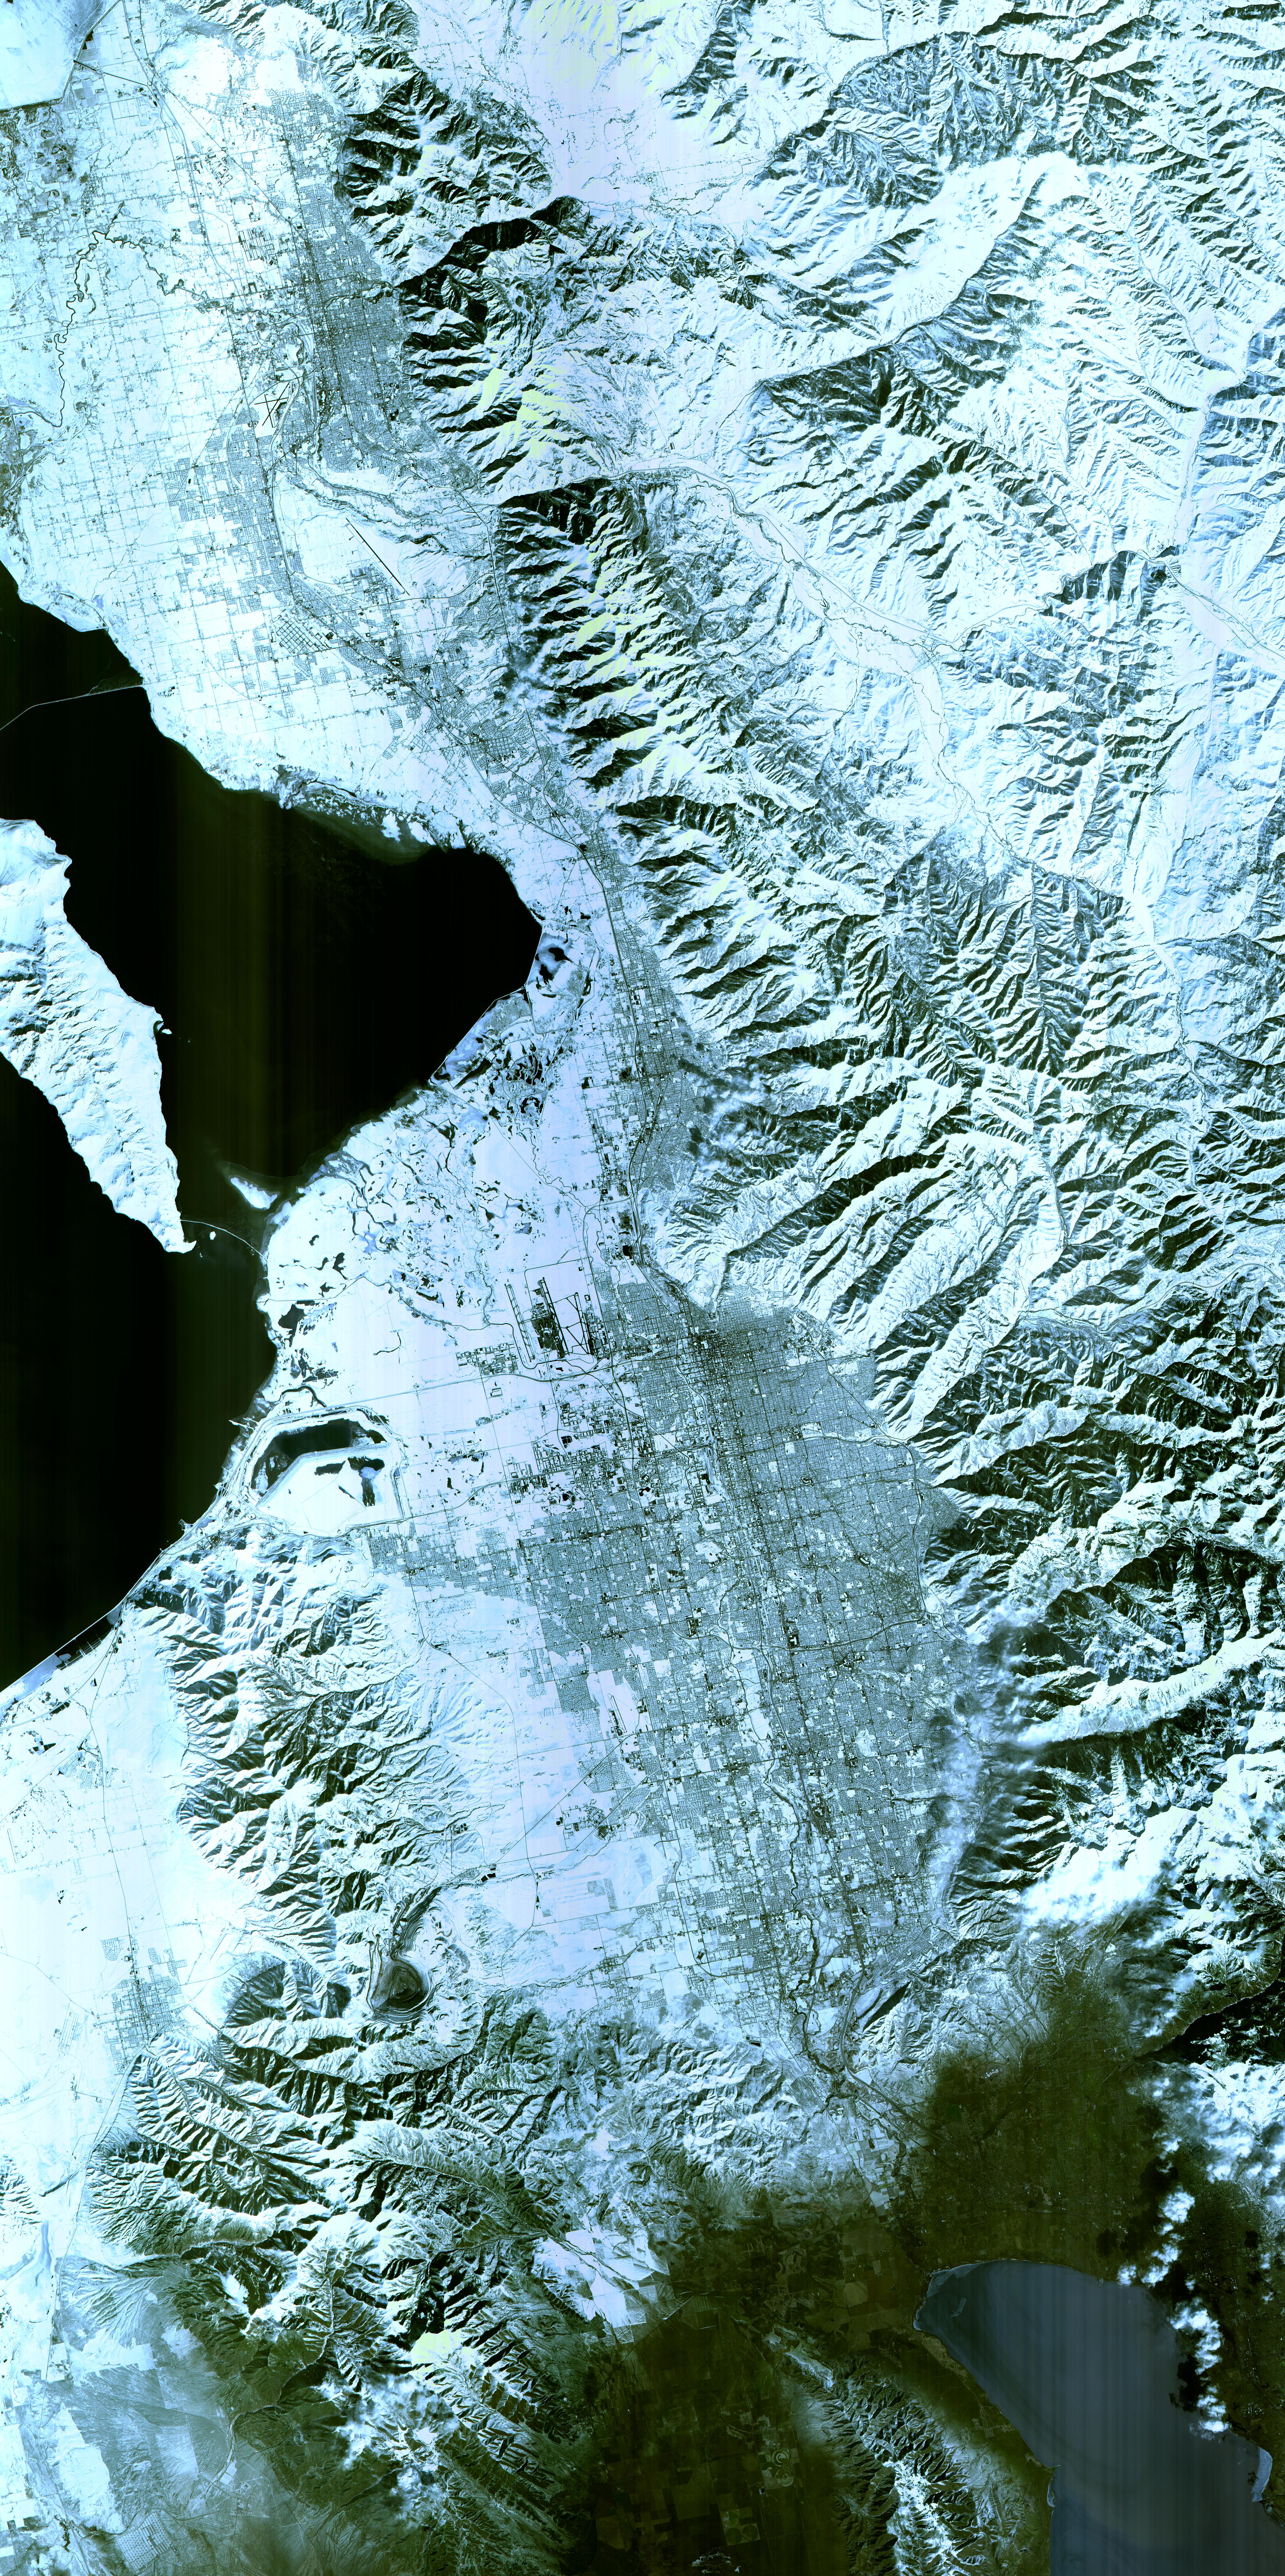

Salt Lake City, Utah 2002

Salt Lake City, Utah, Winter 2001 The 2002 Winter Olympics are hosted by Salt Lake City at several venues within the city, in nearby cities, and within the adjacent Wasatch Mountains. This simulated natural color image presents a snowy, winter view of north central Utah that includes all of the Olympic sites. The image extends from Ogden in the north, to Provo in the south; and includes the snow-capped Wasatch Mountains and the eastern part of the Great Salt Lake. This image was acquired on February 8, 2001 by the Advanced Spaceborne Thermal Emission and Reflection Radiometer (ASTER) on NASA's Terra satellite. With its 14 spectral bands from the visible to the thermal infrared wavelength region, and its high spatial resolution of 15 to 90 meters (about 50 to 300 feet), ASTER will image Earth for the next 6 years to map and monitor the changing surface of our planet. ASTER is one of five Earth-observing instruments launched December 18,1999, on NASA's Terra satellite. The instrument was built by Japan's Ministry of Economy, Trade and Industry. A joint U.S./Japan science team is responsible for validation and calibration of the instrument and the data products. Dr. Anne Kahle at NASA's Jet Propulsion Laboratory, Pasadena, California, is the U.S. Science team leader; Bjorn Eng of JPL is the project manager. ASTER is the only high resolution imaging sensor on Terra. The Terra mission is part of NASA's Earth Science Enterprise, along-term research and technology program designed to examine Earth's land, oceans, atmosphere, ice and life as a total integrated system. The broad spectral coverage and high spectral resolution of ASTER will provide scientists in numerous disciplines with critical information for surface mapping, and monitoring dynamic conditions and temporal change. Example applications are: monitoring glacial advances and retreats; monitoring potentially active volcanoes; identifying crop stress; determining cloud morphology and physical properties; wetlands evaluation; thermal pollution monitoring; coral reef degradation; surface temperature mapping of soils and geology; and measuring surface heat balance.

Credit: NASA/GSFC/METI/ERSDAC/JAROS, and U.S./Japan ASTER Science Team Credit: NASA Earth Observatory